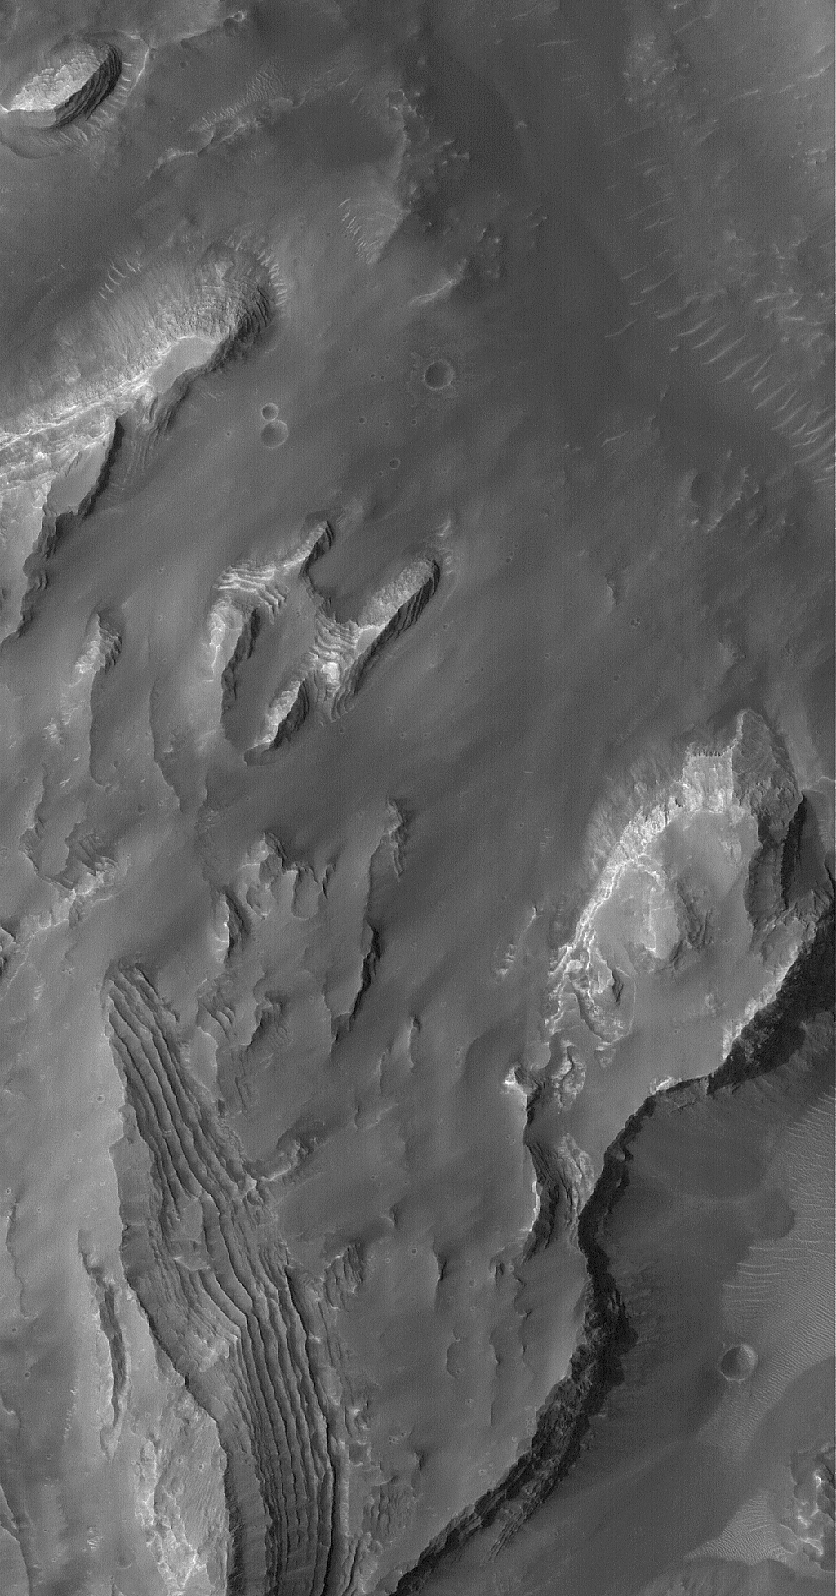

Gale Sedimentary Rocks

15 April 2005
This Mars Global Surveyor (MGS) Mars Orbiter Camera (MOC) image shows outcroppings of layered, sedimentary rock in eastern Gale Crater. North-central Gale Crater is the site of a mound that is more than several kilometers thick and largely composed of sedimentary rocks that record a complex history of deposition and erosion. At one time, Gale Crater might have been completely filled and buried beneath the martian surface.

Location near: 4.9°S, 221.6°W
Image width: ~3 km (~1.9 mi)
Illumination from: upper left
Season: Southern Winter

Credit: NASA/JPL/Malin Space Science Systems